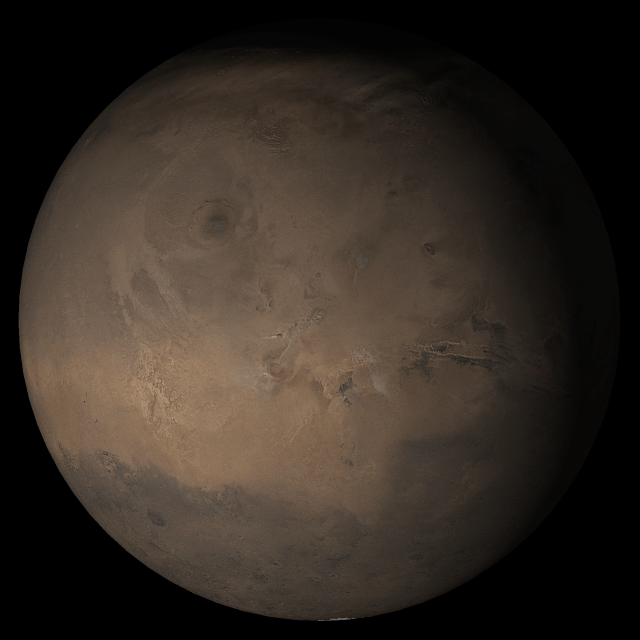

Mars at Ls 288°: Tharsis

6 September 2005
This picture is a composite of Mars Global Surveyor (MGS) Mars Orbiter Camera (MOC) daily global images acquired at Ls 288° during a previous Mars year. This month, Mars looks similar, as Ls 288° occurs in mid-September 2005. The picture shows the Tharsis face of Mars. Over the course of the month, additional faces of Mars as it appears at this time of year are being posted for MOC Picture of the Day. Ls, solar longitude, is a measure of the time of year on Mars. Mars travels 360° around the Sun in 1 Mars year. The year begins at Ls 0°, the start of northern spring and southern autumn.

Season: Northern Winter/Southern Summer

Credit: NASA/JPL/Malin Space Science Systems